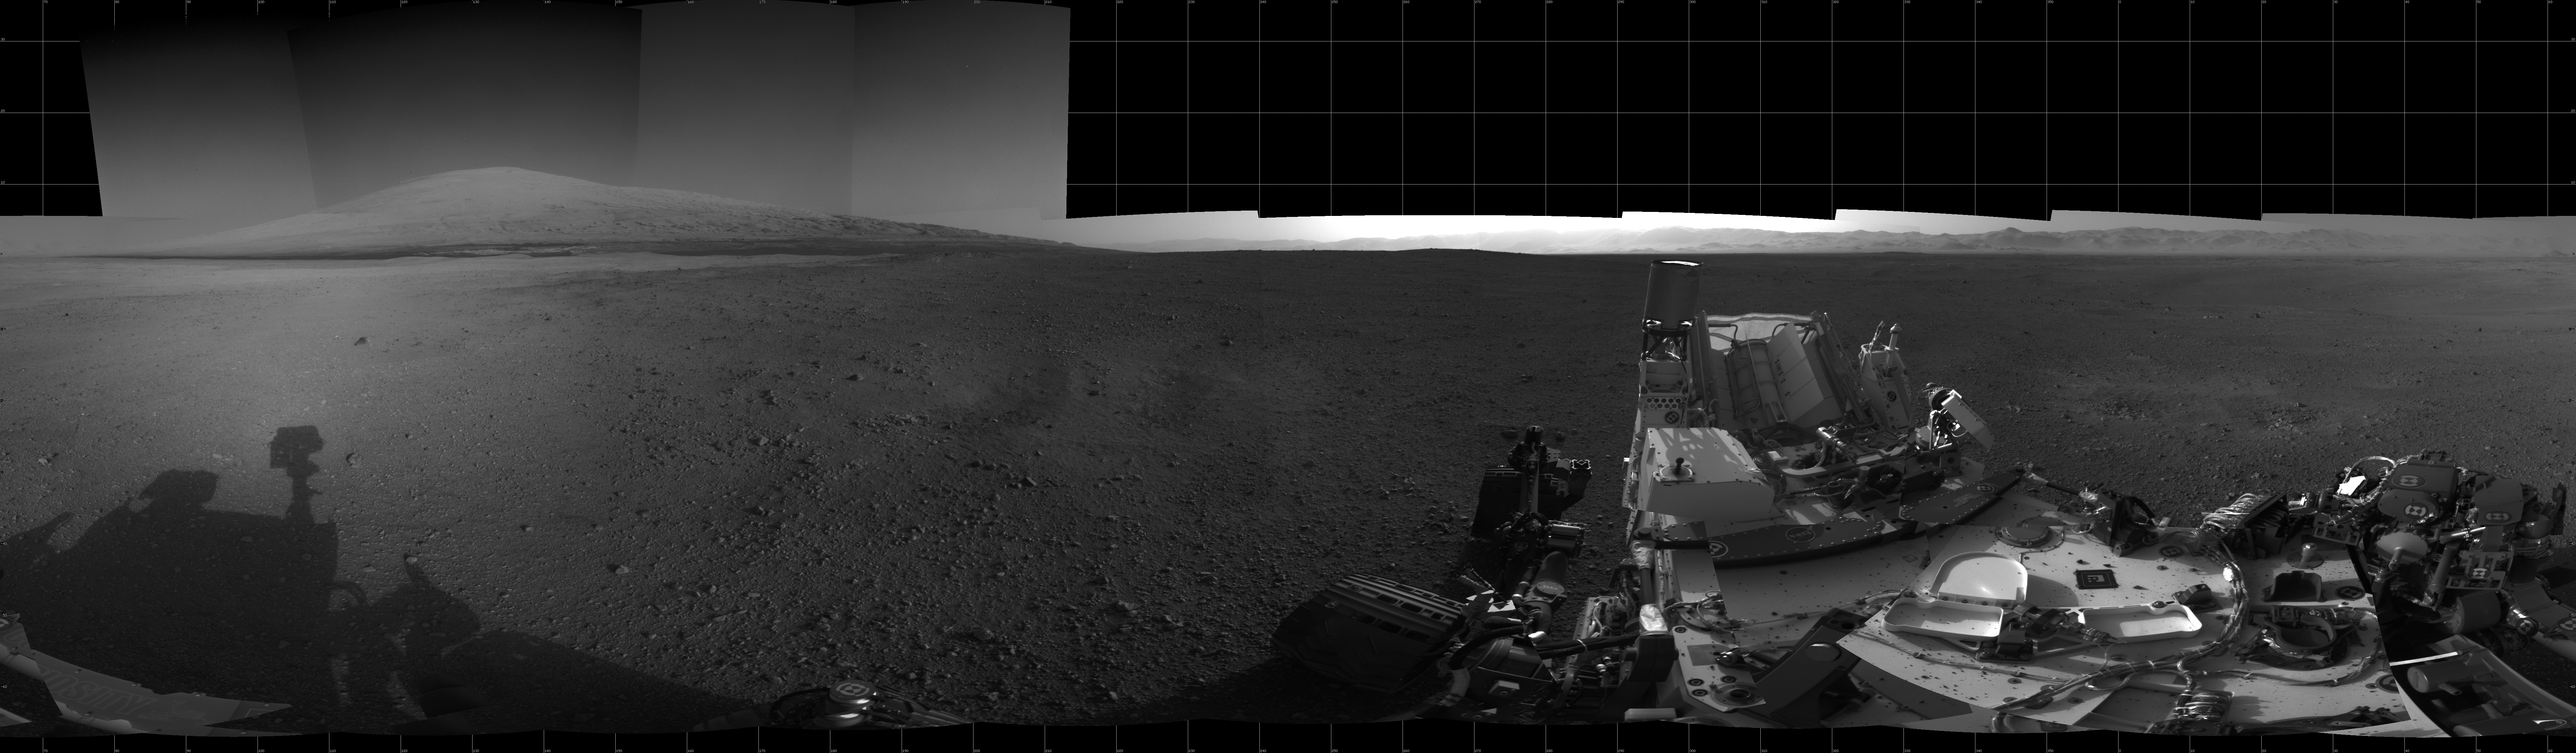

The Heights of Mount Sharp

With the addition of four high-resolution Navigation Camera, or Navcam, images, taken on Aug. 18 (Sol 12), Curiosity’s 360-degree landing-site panorama now includes the highest point on Mount Sharp visible from the rover. Mount Sharp’s peak is obscured from the rover’s landing site by this highest visible point. The Martian mountain rises 3.4 miles (5.5 kilometers) above the floor of Gale Crater. Geological deposits near the base of the Mount Sharp are the destination of the Curiosity rover’s mission.

The pointy rim of Gale Crater can be seen as a lighter strip along the top right of the image. Mount Sharp can be seen along the top left.

This full-resolution image shows part of the deck of NASA’s Curiosity rover taken from one of the rover’s Navigation cameras looking toward the back left of the rover.

The image is a cylindrical projection, which shows the horizon as flat.

A cylindrical projection is created by computing the azimuth and elevation of each pixel in the original image and remapping it onto a virtual cylinder. Pixels in the same row of this image are at the same elevation, and pixels in the same column of this image are at the same azimuth.

Along with the four Navcam images taken on the 18th, each 1,024 by 1,024 pixels, this mosaic includes 26 Navcam images, of equivalent resolution, taken late at night on Aug. 7 PDT (early morning Aug. 8 EDT). Seams between the images have been minimized as much as possible. The previously released, 26-image Navcam mosaic can be seen here: PIA16074.

Mars Science Laboratory is a project of NASA’s Science Mission Directorate. The mission is managed by JPL. Curiosity was designed, developed and assembled at JPL, a division of the California Institute of Technology in Pasadena.

Credit: NASA/JPL-Caltech